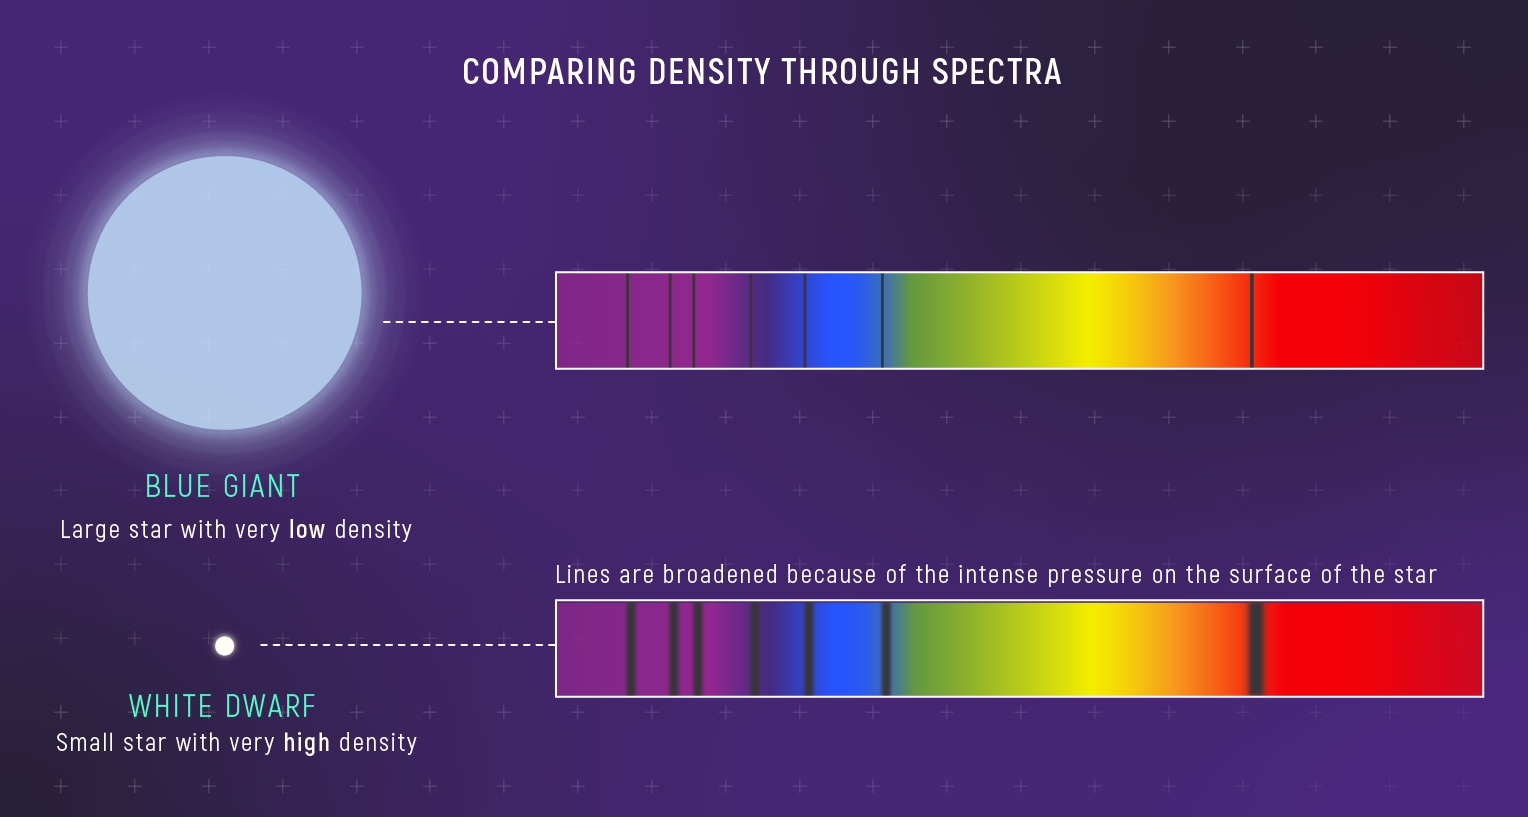

Spectrum of a Blue Giant vs. Spectrum of a White Dwarf

Differences in the width and clarity of absorption lines of stars can indicate differences in density. The absorption lines of a white dwarf are much broader than those of a blue giant. A white dwarf can be 100,000,000 times denser than a blue giant.

Credit: Illustration: NASA, ESA, CSA, Leah Hustak (STScI)